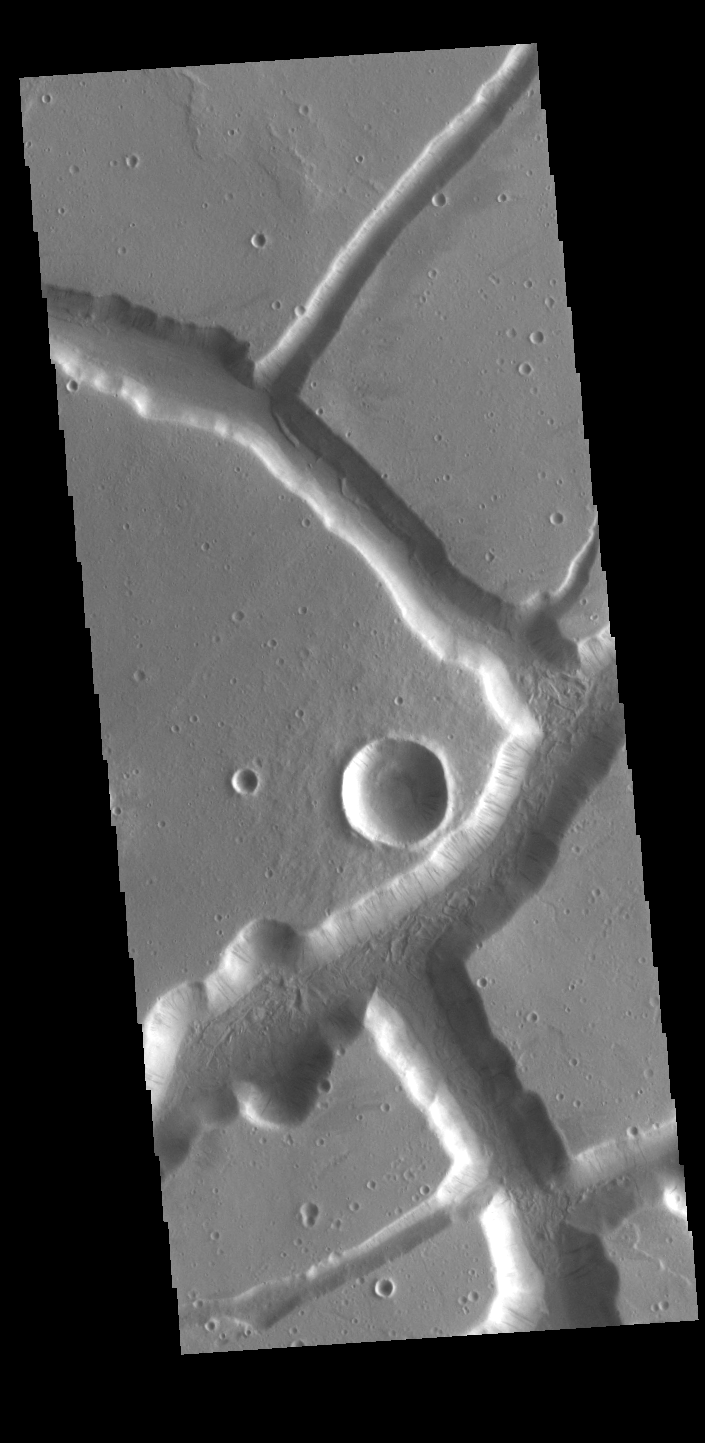

Labeatis Fossae

The linear depressions in this VIS image were created by tectonic forces. The sides of the depression are faults. Paired faults will allow the block of material between them to “slide down” during marsquake events, forming the depressions.

Credit: NASA/JPL-Caltech/ASU